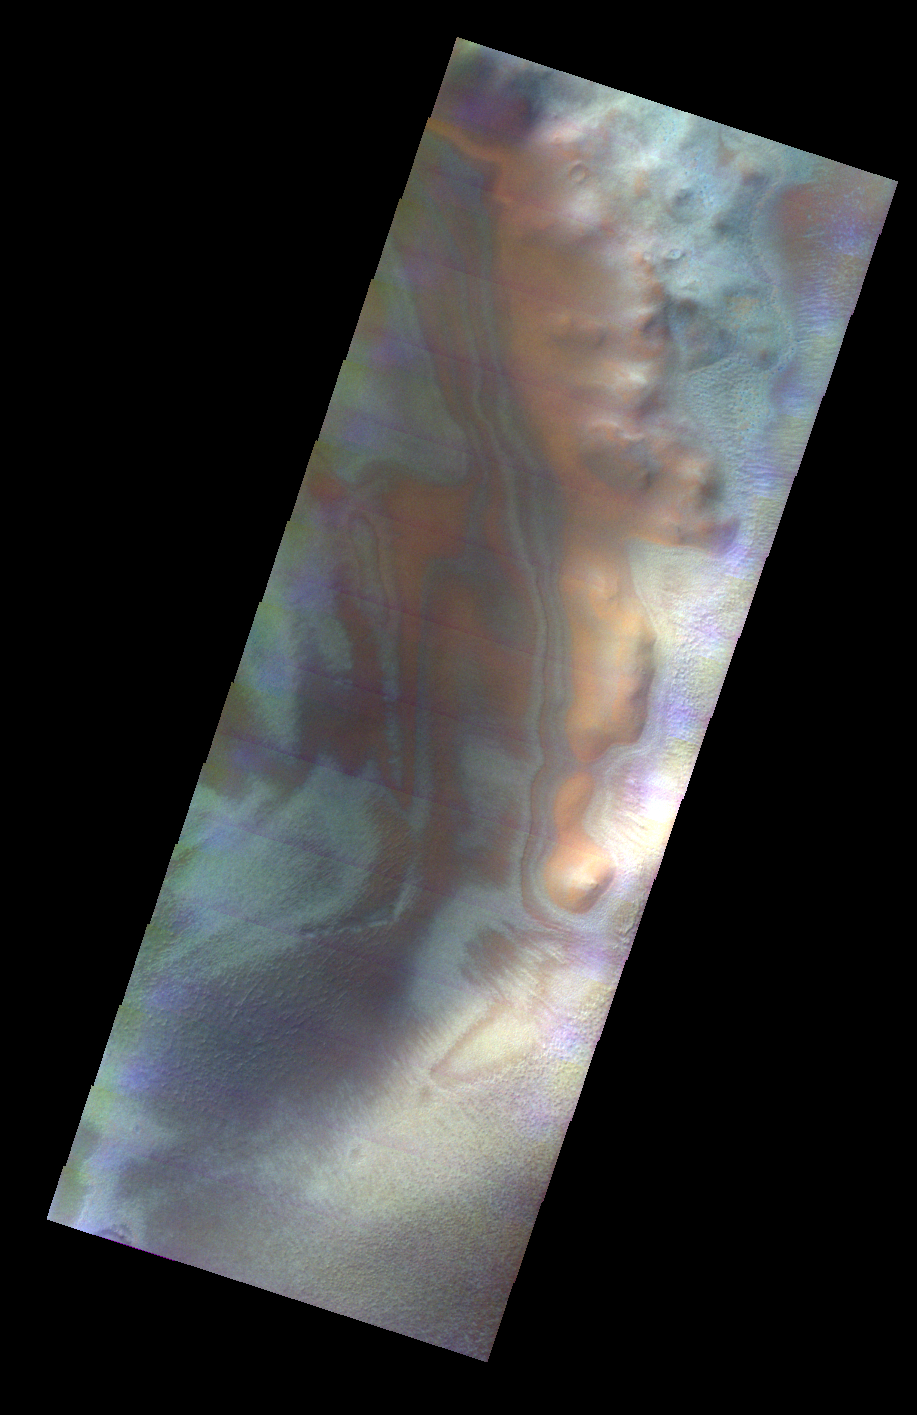

Psychedelic Crater Rim

Released 11 May 2004

This daytime visible color image was collected on June 1, 2003 during the Southern Spring season in Noachis Terra.

The THEMIS VIS camera is capable of capturing color images of the martian surface using its five different color filters. In this mode of operation, the spatial resolution and coverage of the image must be reduced to accommodate the additional data volume produced from the use of multiple filters. To make a color image, three of the five filter images (each in grayscale) are selected. Each is contrast enhanced and then converted to a red, green, or blue intensity image. These three images are then combined to produce a full color, single image. Because the THEMIS color filters don’t span the full range of colors seen by the human eye, a color THEMIS image does not represent true color. Also, because each single-filter image is contrast enhanced before inclusion in the three-color image, the apparent color variation of the scene is exaggerated. Nevertheless, the color variation that does appear is representative of some change in color, however subtle, in the actual scene. Note that the long edges of THEMIS color images typically contain color artifacts that do not represent surface variation.

Image information: VIS instrument. Latitude -79.7, Longitude 237.3 East (122.7 West). 38 meter/pixel resolution.

Note: this THEMIS visual image has not been radiometrically nor geometrically calibrated for this preliminary release. An empirical correction has been performed to remove instrumental effects. A linear shift has been applied in the cross-track and down-track direction to approximate spacecraft and planetary motion. Fully calibrated and geometrically projected images will be released through the Planetary Data System in accordance with Project policies at a later time.

NASA’s Jet Propulsion Laboratory manages the 2001 Mars Odyssey mission for NASA’s Office of Space Science, Washington, D.C. The Thermal Emission Imaging System (THEMIS) was developed by Arizona State University, Tempe, in collaboration with Raytheon Santa Barbara Remote Sensing. The THEMIS investigation is led by Dr. Philip Christensen at Arizona State University. Lockheed Martin Astronautics, Denver, is the prime contractor for the Odyssey project, and developed and built the orbiter. Mission operations are conducted jointly from Lockheed Martin and from JPL, a division of the California Institute of Technology in Pasadena.

Credit: NASA/JPL/Arizona State University